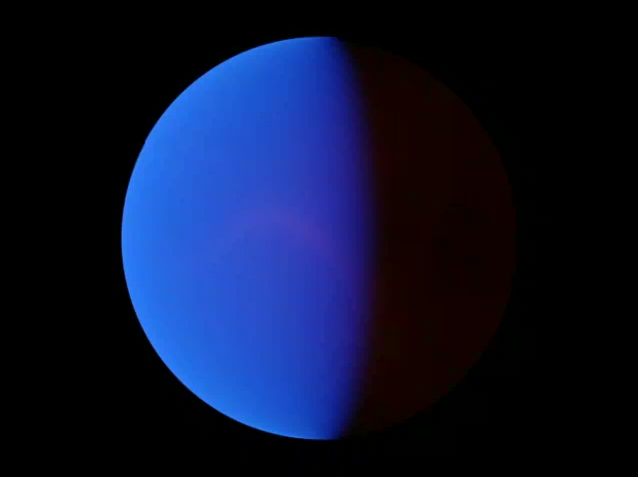

Tour of Planet with Extreme Temperature Swings

This animation shows a computer simulation of the planet HD 80606b from an observer located at a point in space lying between the Earth and the HD 80606 system. The animation starts 2.2 days before the moment of close approach and ends 8.9 days later. The blue areas are reflected starlight (the blue color arises mainly from absorption by sodium and potassium in the planetary atmosphere). Red regions are areas of the planet that are glowing with their own intrinsic heat.

The point of closest approach—and maximum heating—occurs about 4.5 seconds into the animation. As the planet whips around the star, we see the evolving thermal storm patterns across its unilluminated side. The planet’s transit behind its star (as would be seen from Earth four seconds into the animation) is not shown in this simulation.

These theoretical models allow astronomers to better understand weather patterns on distant planets. While direct telescopic observations of the atmospheres of such worlds may be many decades away, such simulations give us a clue to what we may see when it becomes possible.

Credit: NASA/JPL-Caltech/UCSC